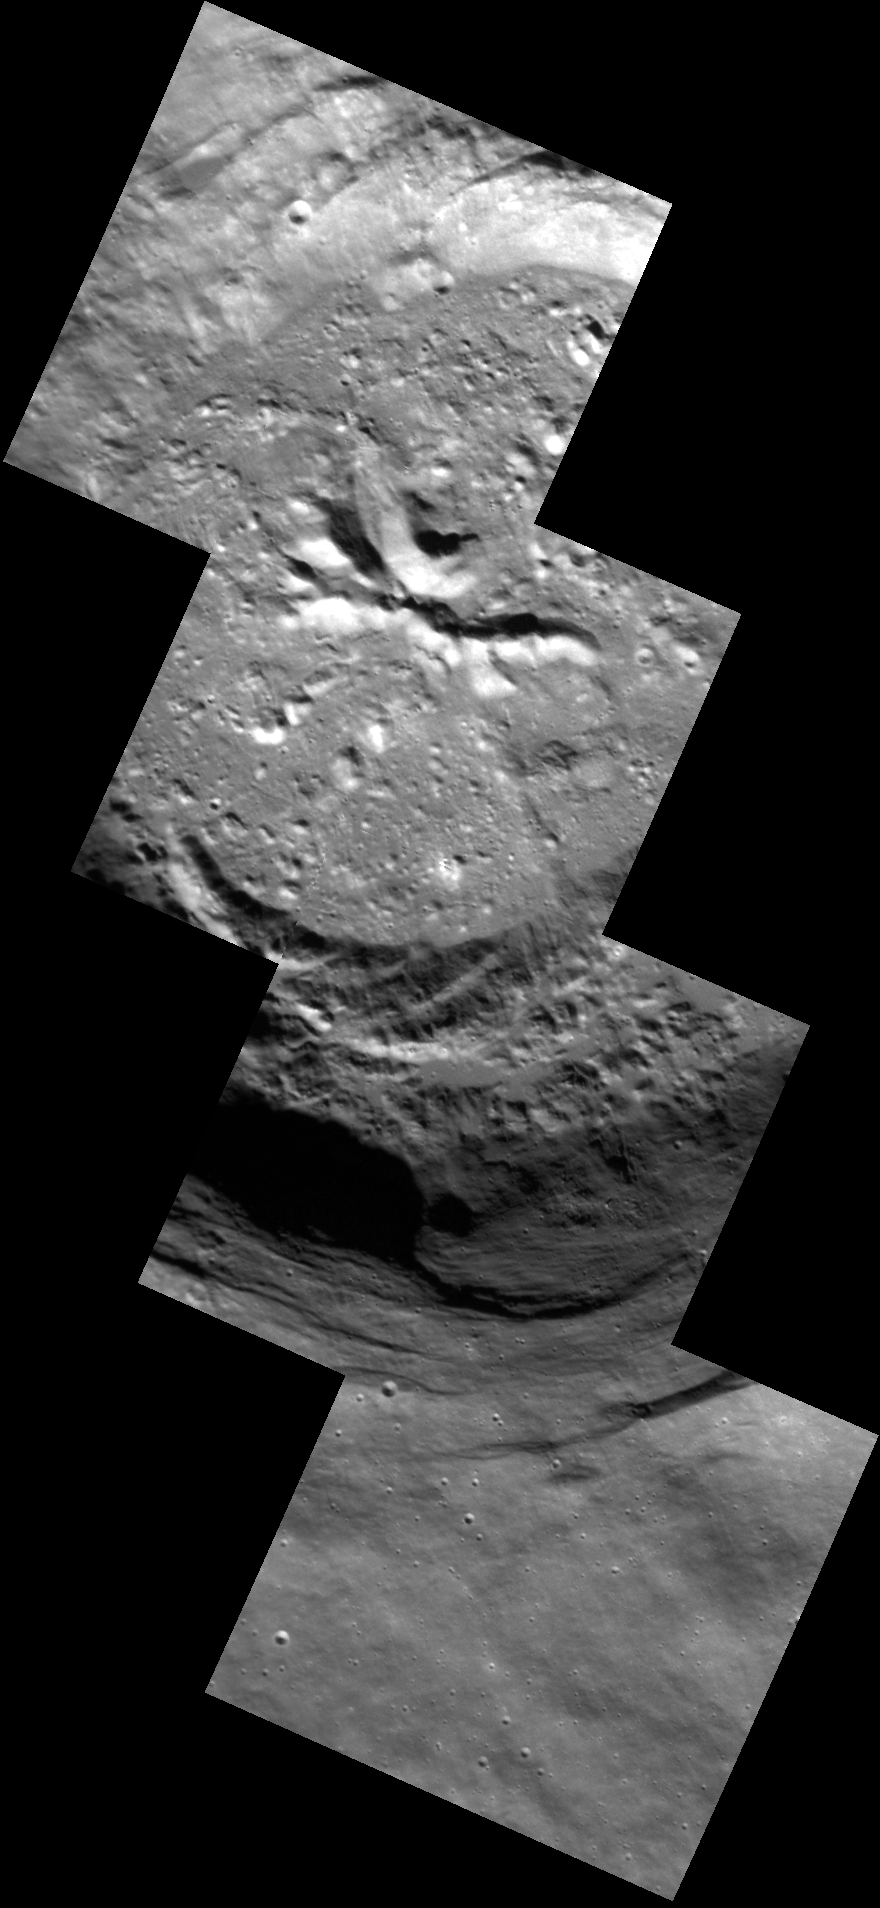

Smooth Around the Edges

The mosaic of NAC images shown here allows us to view this unnamed crater in detail. This complex crater displays terraced walls and central peaks. Outside of the crater rim, the surface appears to be smooth, contrasting with the rougher interior of the crater. The resolution of this image, at 16 meters/pixel (52 feet/pixel), is among the highest that MDIS has acquired of Mercury’s surface.

This image was acquired as a high-resolution targeted observation. Targeted observations are images of a small area on Mercury’s surface at resolutions much higher than the 200-meter/pixel morphology base map. It is not possible to cover all of Mercury’s surface at this high resolution, but typically several areas of high scientific interest are imaged in this mode each week.

This image was acquired as a high-resolution targeted observation. Targeted observations are images of a small area on Mercury’s surface at resolutions much higher than the 200-meter/pixel morphology base map. It is not possible to cover all of Mercury’s surface at this high resolution, but typically several areas of high scientific interest are imaged in this mode each week.

Date acquired: May 06, 2012
Image Mission Elapsed Time (MET): 244833470, 244833472, 244833474, 244833476
Image ID: 1777209, 1777210, 1777211, 1777212
Instrument: Narrow Angle Camera (NAC) of the Mercury Dual Imaging System (MDIS)
Center Latitude: 61.8°
Center Longitude: 223.5° E
Resolution: 16 meters/pixel
Scale: This crater has a diameter of approximately 18 km (11 miles)
Incidence Angle: 64.0°
Emission Angle: 4.7°
Phase Angle: 59.2°

The MESSENGER spacecraft is the first ever to orbit the planet Mercury, and the spacecraft’s seven scientific instruments and radio science investigation are unraveling the history and evolution of the Solar System’s innermost planet. Visit the Why Mercury? section of this website to learn more about the key science questions that the MESSENGER mission is addressing. During the one-year primary mission, MDIS acquired 88,746 images and extensive other data sets. MESSENGER is now in a year-long extended mission, during which plans call for the acquisition of more than 80,000 additional images to support MESSENGER’s science goals.

These images are from MESSENGER, a NASA Discovery mission to conduct the first orbital study of the innermost planet, Mercury. For information regarding the use of images, see the MESSENGER image use policy.

Credit: NASA/Johns Hopkins University Applied Physics Laboratory/Carnegie Institution of Washington